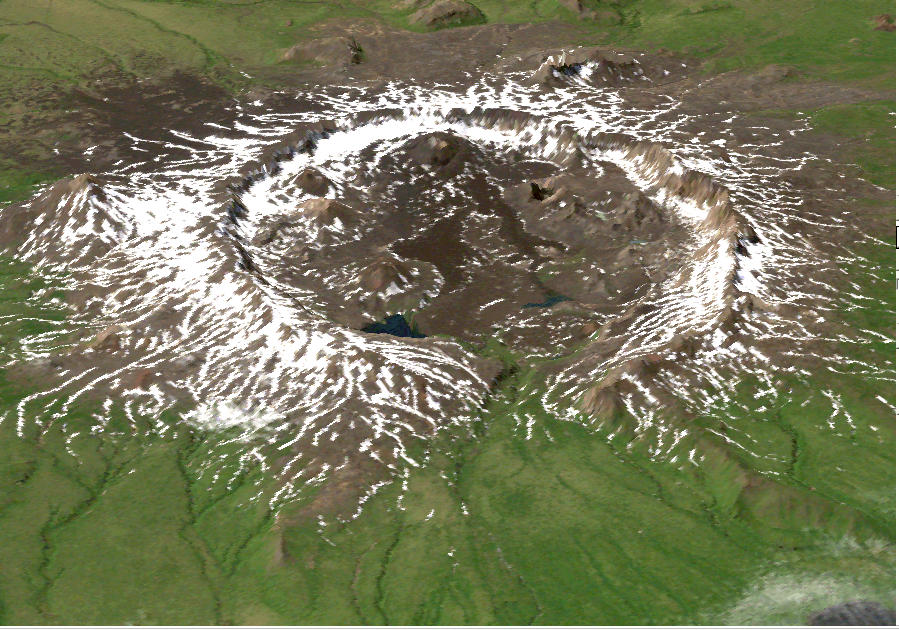

Perspective View of Umnak Island, Aleutian Islands, Alaska (#1)

This image is a perspective view of Umnak Island, one of Alaska’s Aleutian Islands. The active Okmok volcano appears in the center of the island.

The image was created by draping a Landsat 7 Thematic Mapper image over a digital elevation mosaic derived from Airsar data.

This work was conducted as part of a NASA-funded Alaska Digital Elevation Model Project at the Alaska Synthetic Aperture Radar Facility (ASF) at the University of Alaska Geophysical Institute in Fairbanks, Alaska.

Airsar collected the Alaska data as part of its PacRim 2000 Mission, which took the instrument to French Polynesia, American and Western Samoa, Fiji, New Zealand, Australia, New Guinea, Indonesia, Malaysia, Cambodia, Philippines, Taiwan, South Korea, Japan, Northern Marianas, Guam, Palau, Hawaii and Alaska. Airsar, part of NASA’s Airborne Science Program, is managed for NASA’s Earth Science Enterprise by JPL. JPL is a division of the California Institute of Technology in Pasadena.

Credit: NASA/JPL/ASF